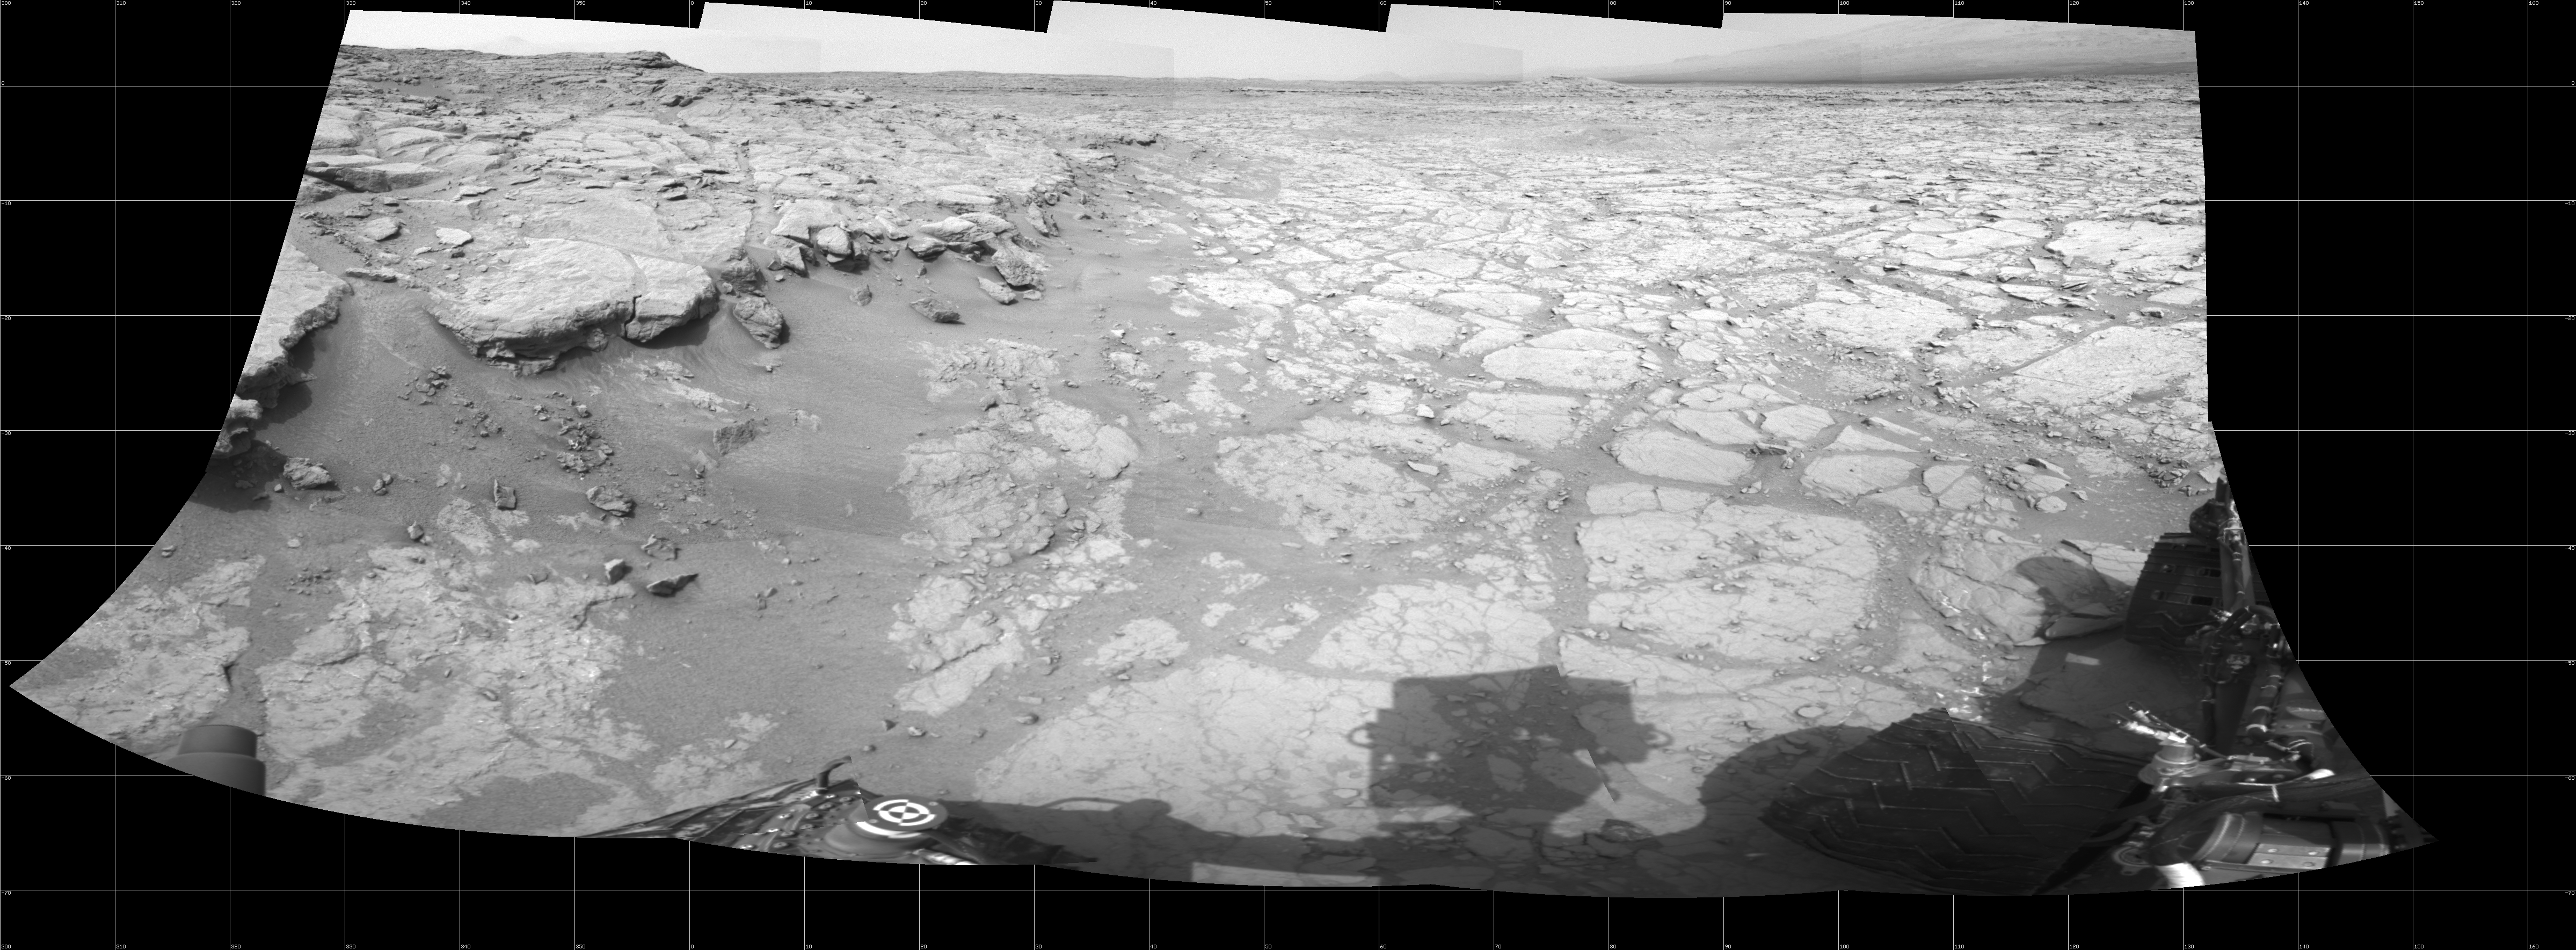

At Edge of ‘Yellowknife Bay,’ Sol 130

In a shallow depression called “Yellowknife Bay,” the NASA Mars rover Curiosity drove to an edge of the feature during the 130th Martian day, or sol, of the mission (Dec. 17, 2012) and used its Navigation Camera to record this view of the ledge at the margin and a view across the “bay.”

NASA’s Jet Propulsion Laboratory, a division of the California Institute of Technology in Pasadena, manages the Mars Science Laboratory mission for NASA’s Science Mission Directorate in Washington. The mission’s Curiosity rover was designed, developed and assembled at JPL.

Credit: NASA/JPL-Caltech